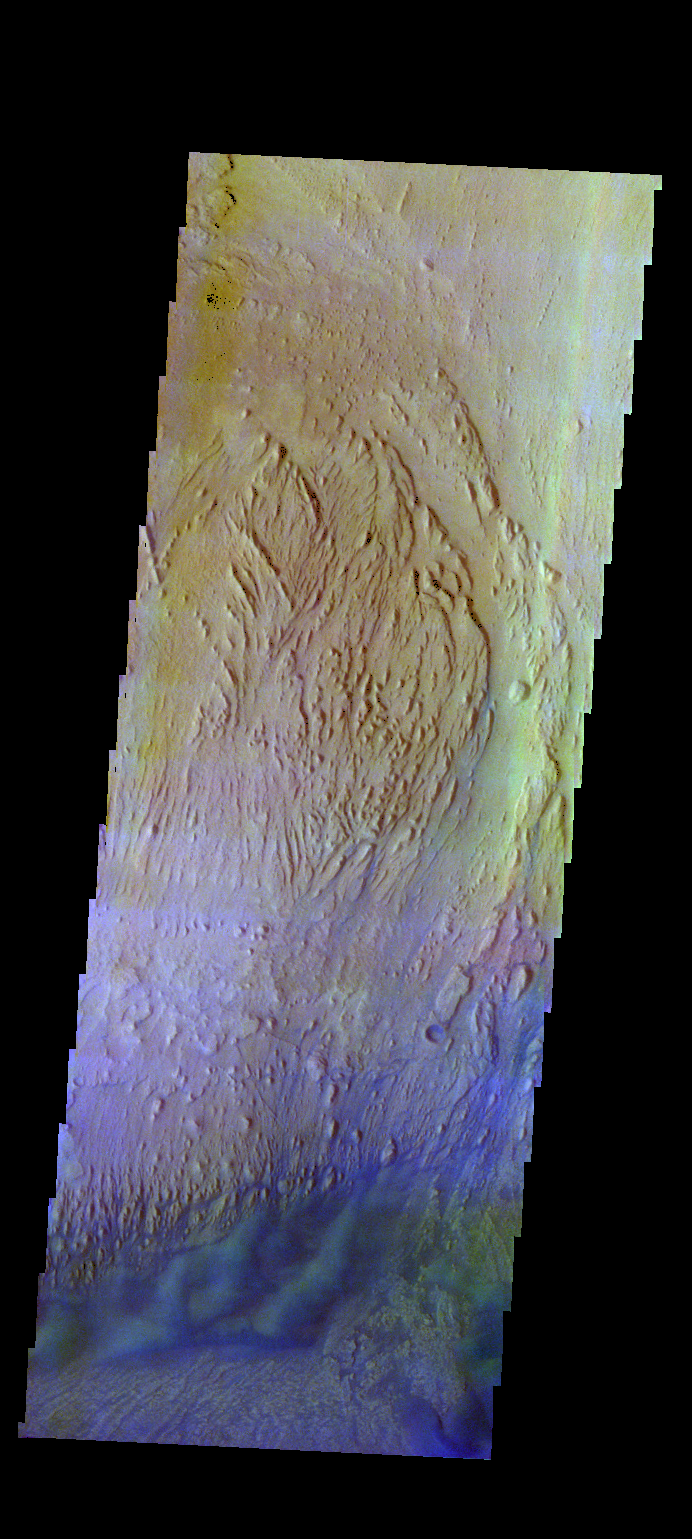

Firsoff Crater – False Color

The THEMIS VIS camera contains 5 filters. The data from different filters can be combined in multiple ways to create a false color image. These false color images may reveal subtle variations of the surface not easily identified in a single band image. Today’s false color image shows part of the interior deposits and floor of Firsoff Crater.

Credit: NASA/JPL-Caltech/ASU